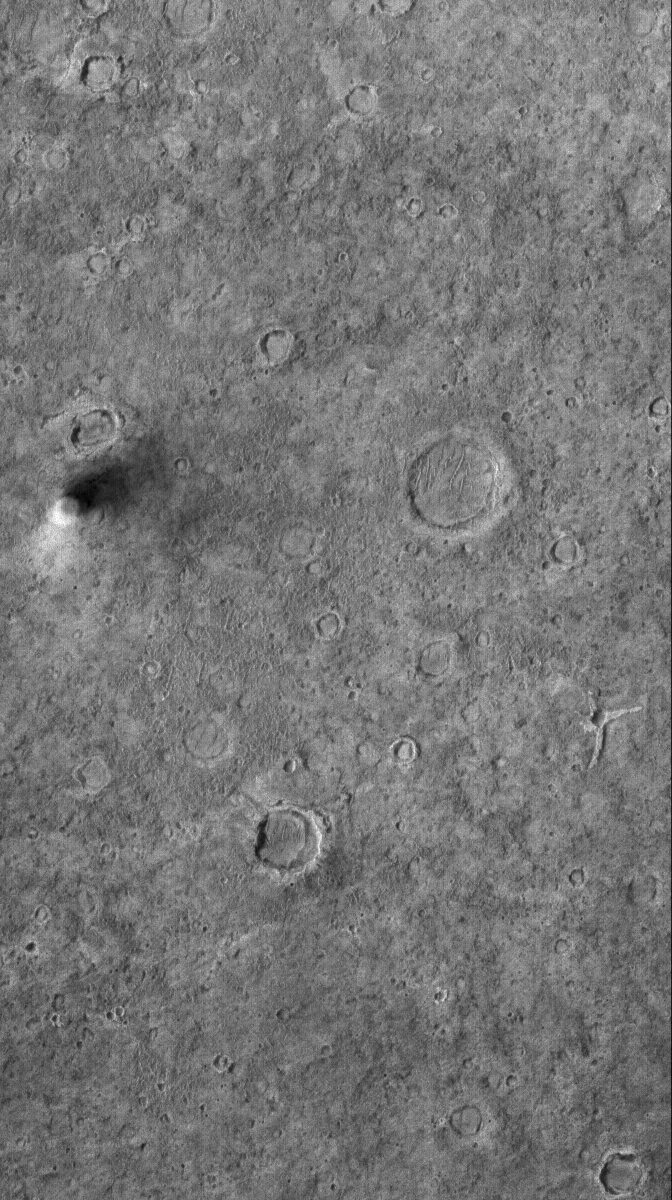

Plains Traveler

10 April 2006
This Mars Global Surveyor (MGS) Mars Orbiter Camera (MOC) image shows a dust devil traveling across a plain west-southwest of Schiaparelli Crater, in far eastern Sinus Meridiani. The dust devil is casting a shadow toward the northeast, just south (below) of an egg-shaped crater.

Location near: 6.4°S, 349.3°W
Image width: ~3 km (~1.9 mi)
Illumination from: lower left
Season: Southern Summer

Credit: NASA/JPL/Malin Space Science Systems